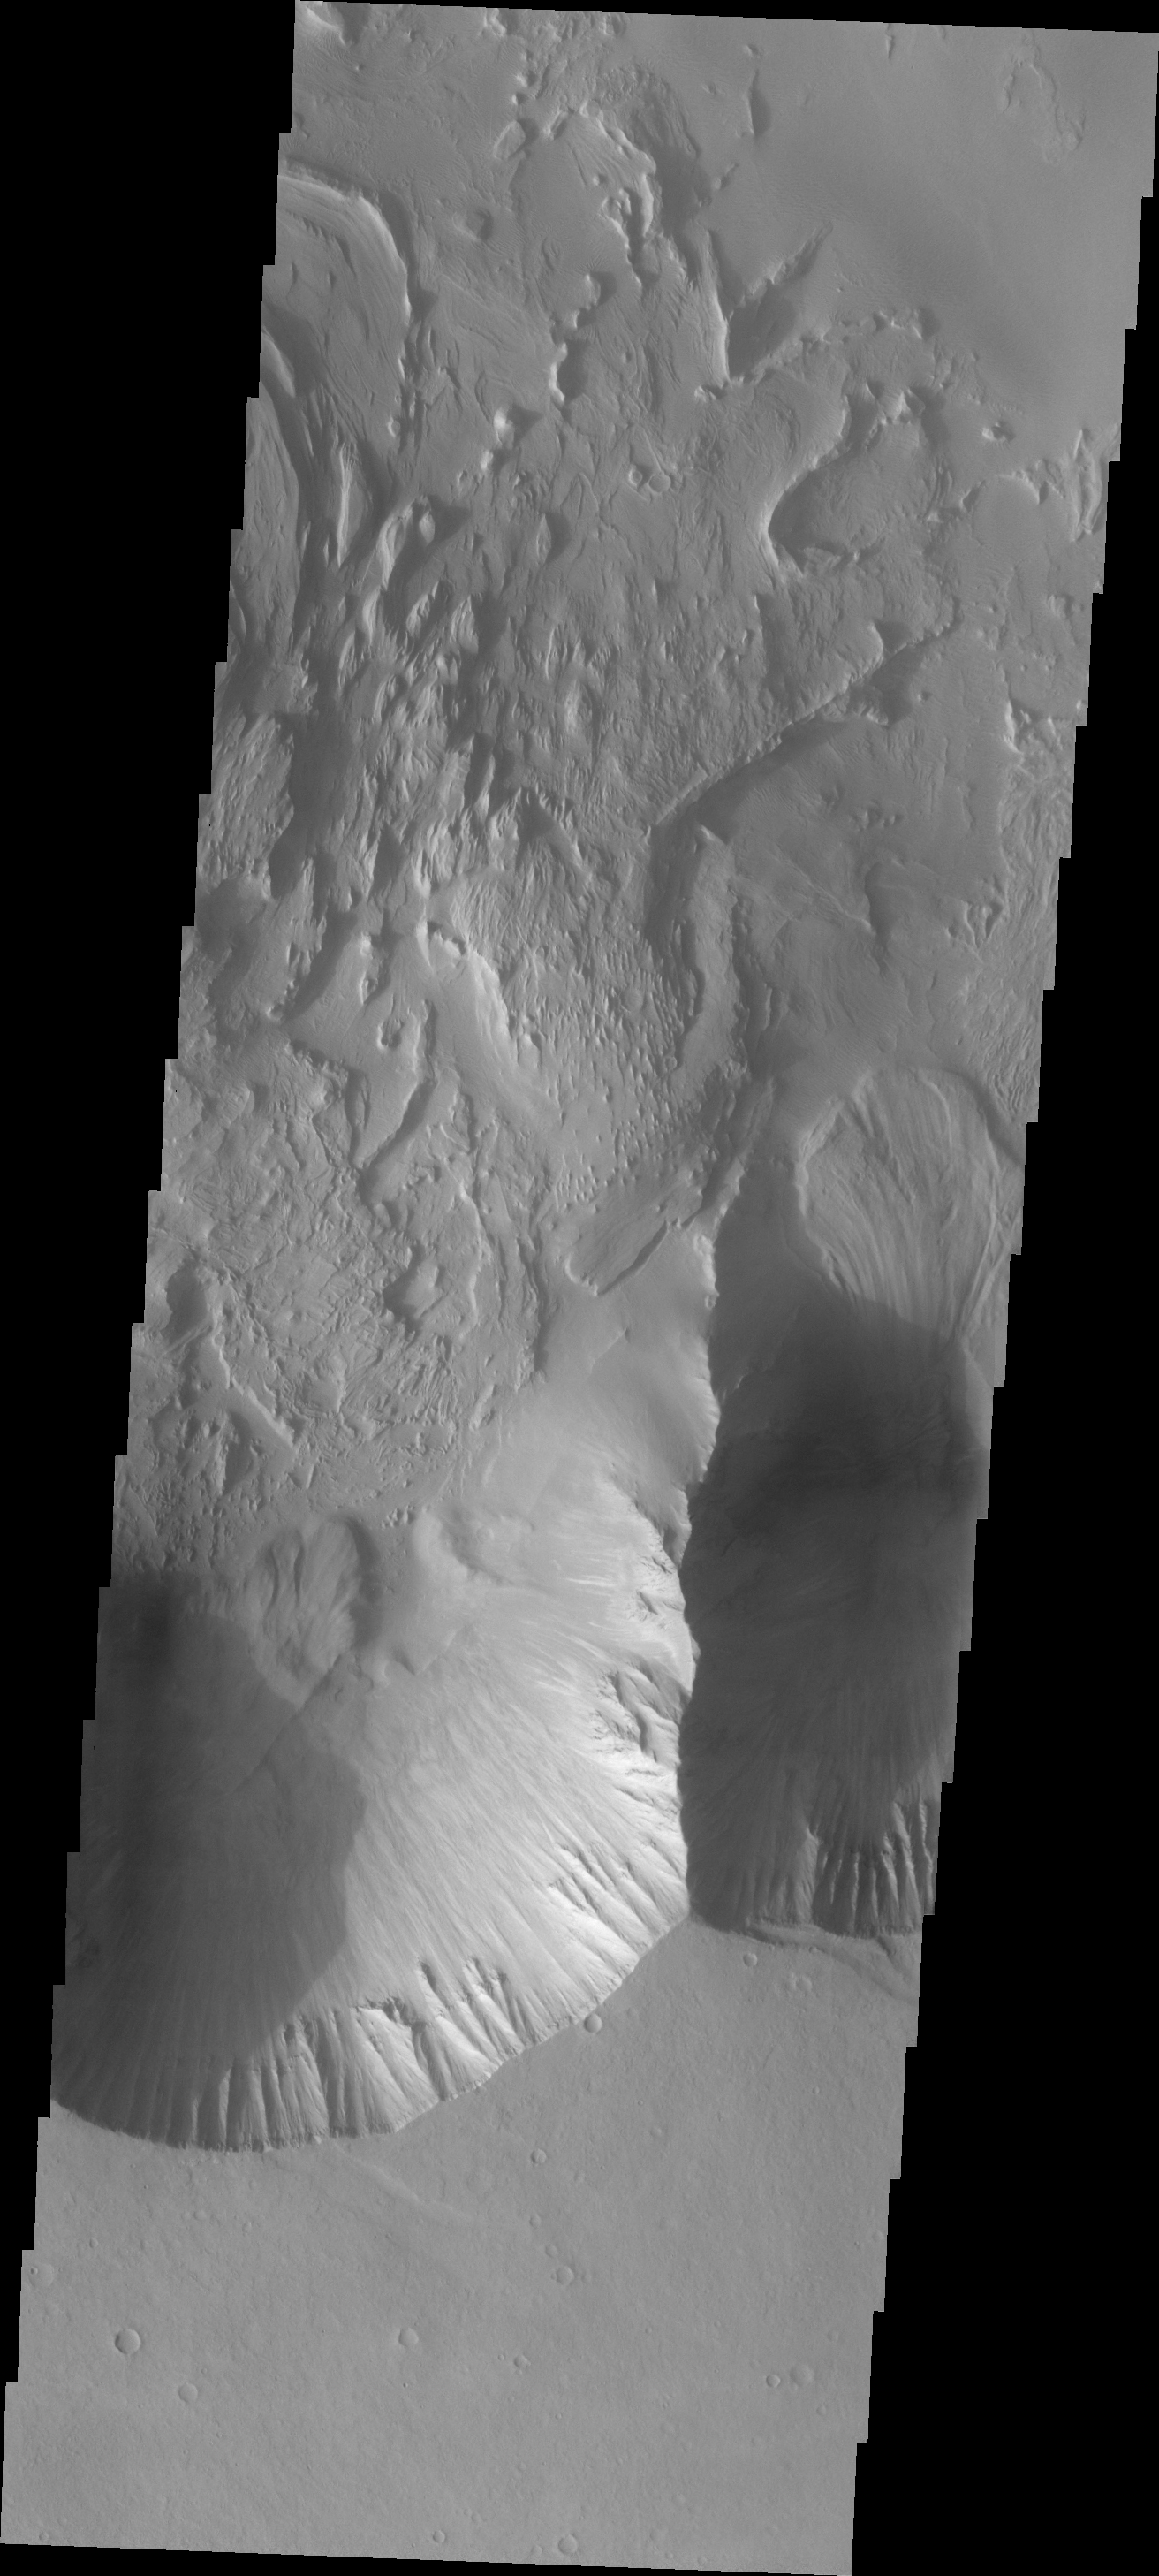

Landslide

The landslide on the right side of this VIS image is located in Candor Chasma.

Image information: VIS instrument. Latitude -8.2N, Longitude 293.3E. 18 meter/pixel resolution.

Please see the THEMIS Data Citation Note for details on crediting THEMIS images.

Note: this THEMIS visual image has not been radiometrically nor geometrically calibrated for this preliminary release. An empirical correction has been performed to remove instrumental effects. A linear shift has been applied in the cross-track and down-track direction to approximate spacecraft and planetary motion. Fully calibrated and geometrically projected images will be released through the Planetary Data System in accordance with Project policies at a later time.

NASA’s Jet Propulsion Laboratory manages the 2001 Mars Odyssey mission for NASA’s Office of Space Science, Washington, D.C. The Thermal Emission Imaging System (THEMIS) was developed by Arizona State University, Tempe, in collaboration with Raytheon Santa Barbara Remote Sensing. The THEMIS investigation is led by Dr. Philip Christensen at Arizona State University. Lockheed Martin Astronautics, Denver, is the prime contractor for the Odyssey project, and developed and built the orbiter. Mission operations are conducted jointly from Lockheed Martin and from JPL, a division of the California Institute of Technology in Pasadena.

Credit: NASA/JPL/ASU